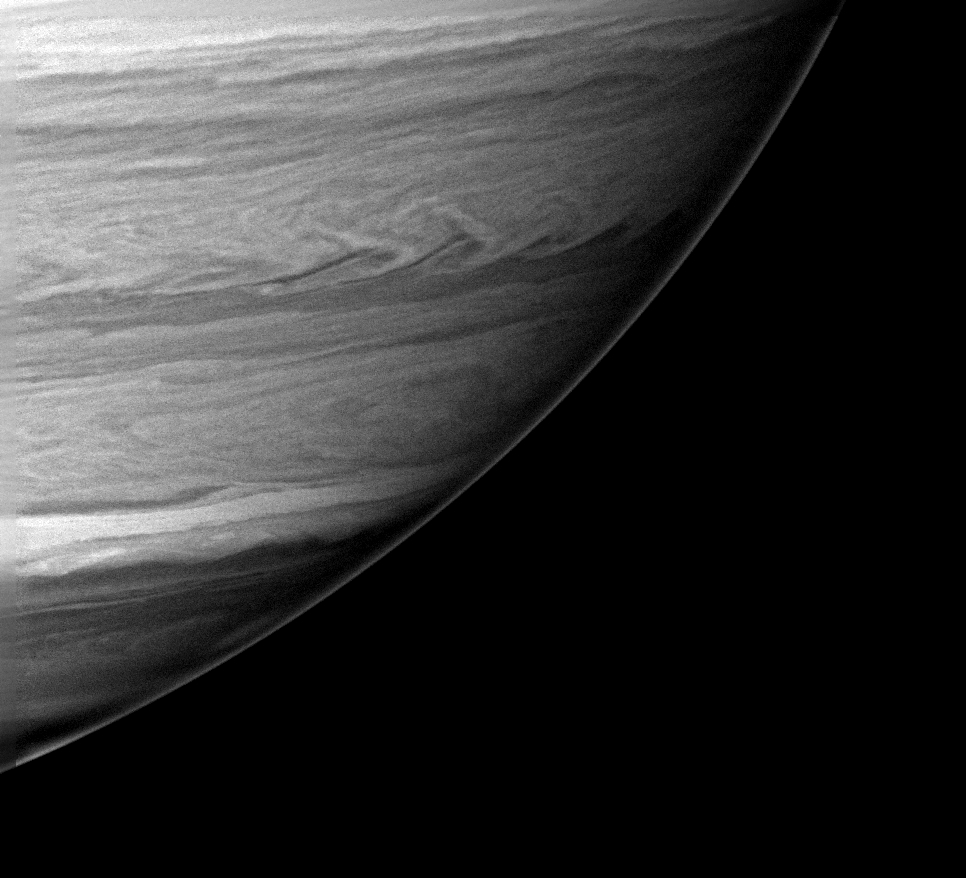

Swirls in the South

The turbulent boundaries between dark belts and bright zones are seen prominently in this processed image of Saturn’s southern atmosphere. Disturbed boundaries between these cloud bands are due to wind shear and density differences between adjacent bands.

The planet appears more bland in natural color images, but this infrared view uncovers far more detail.

The image was taken with the Cassini spacecraft wide angle camera on Dec. 14, 2004, at a distance of approximately 614,000 kilometers (382,000 miles) from Saturn through a filter sensitive to wavelengths of infrared light centered at 890 nanometers. The image scale is 37 kilometers (23 miles) per pixel.

The Cassini-Huygens mission is a cooperative project of NASA, the European Space Agency and the Italian Space Agency. The Jet Propulsion Laboratory, a division of the California Institute of Technology in Pasadena, manages the mission for NASA’s Science Mission Directorate, Washington, D.C. The Cassini orbiter and its two onboard cameras were designed, developed and assembled at JPL. The imaging team is based at the Space Science Institute, Boulder, Colo.

Credit: NASA/JPL/Space Science Institute